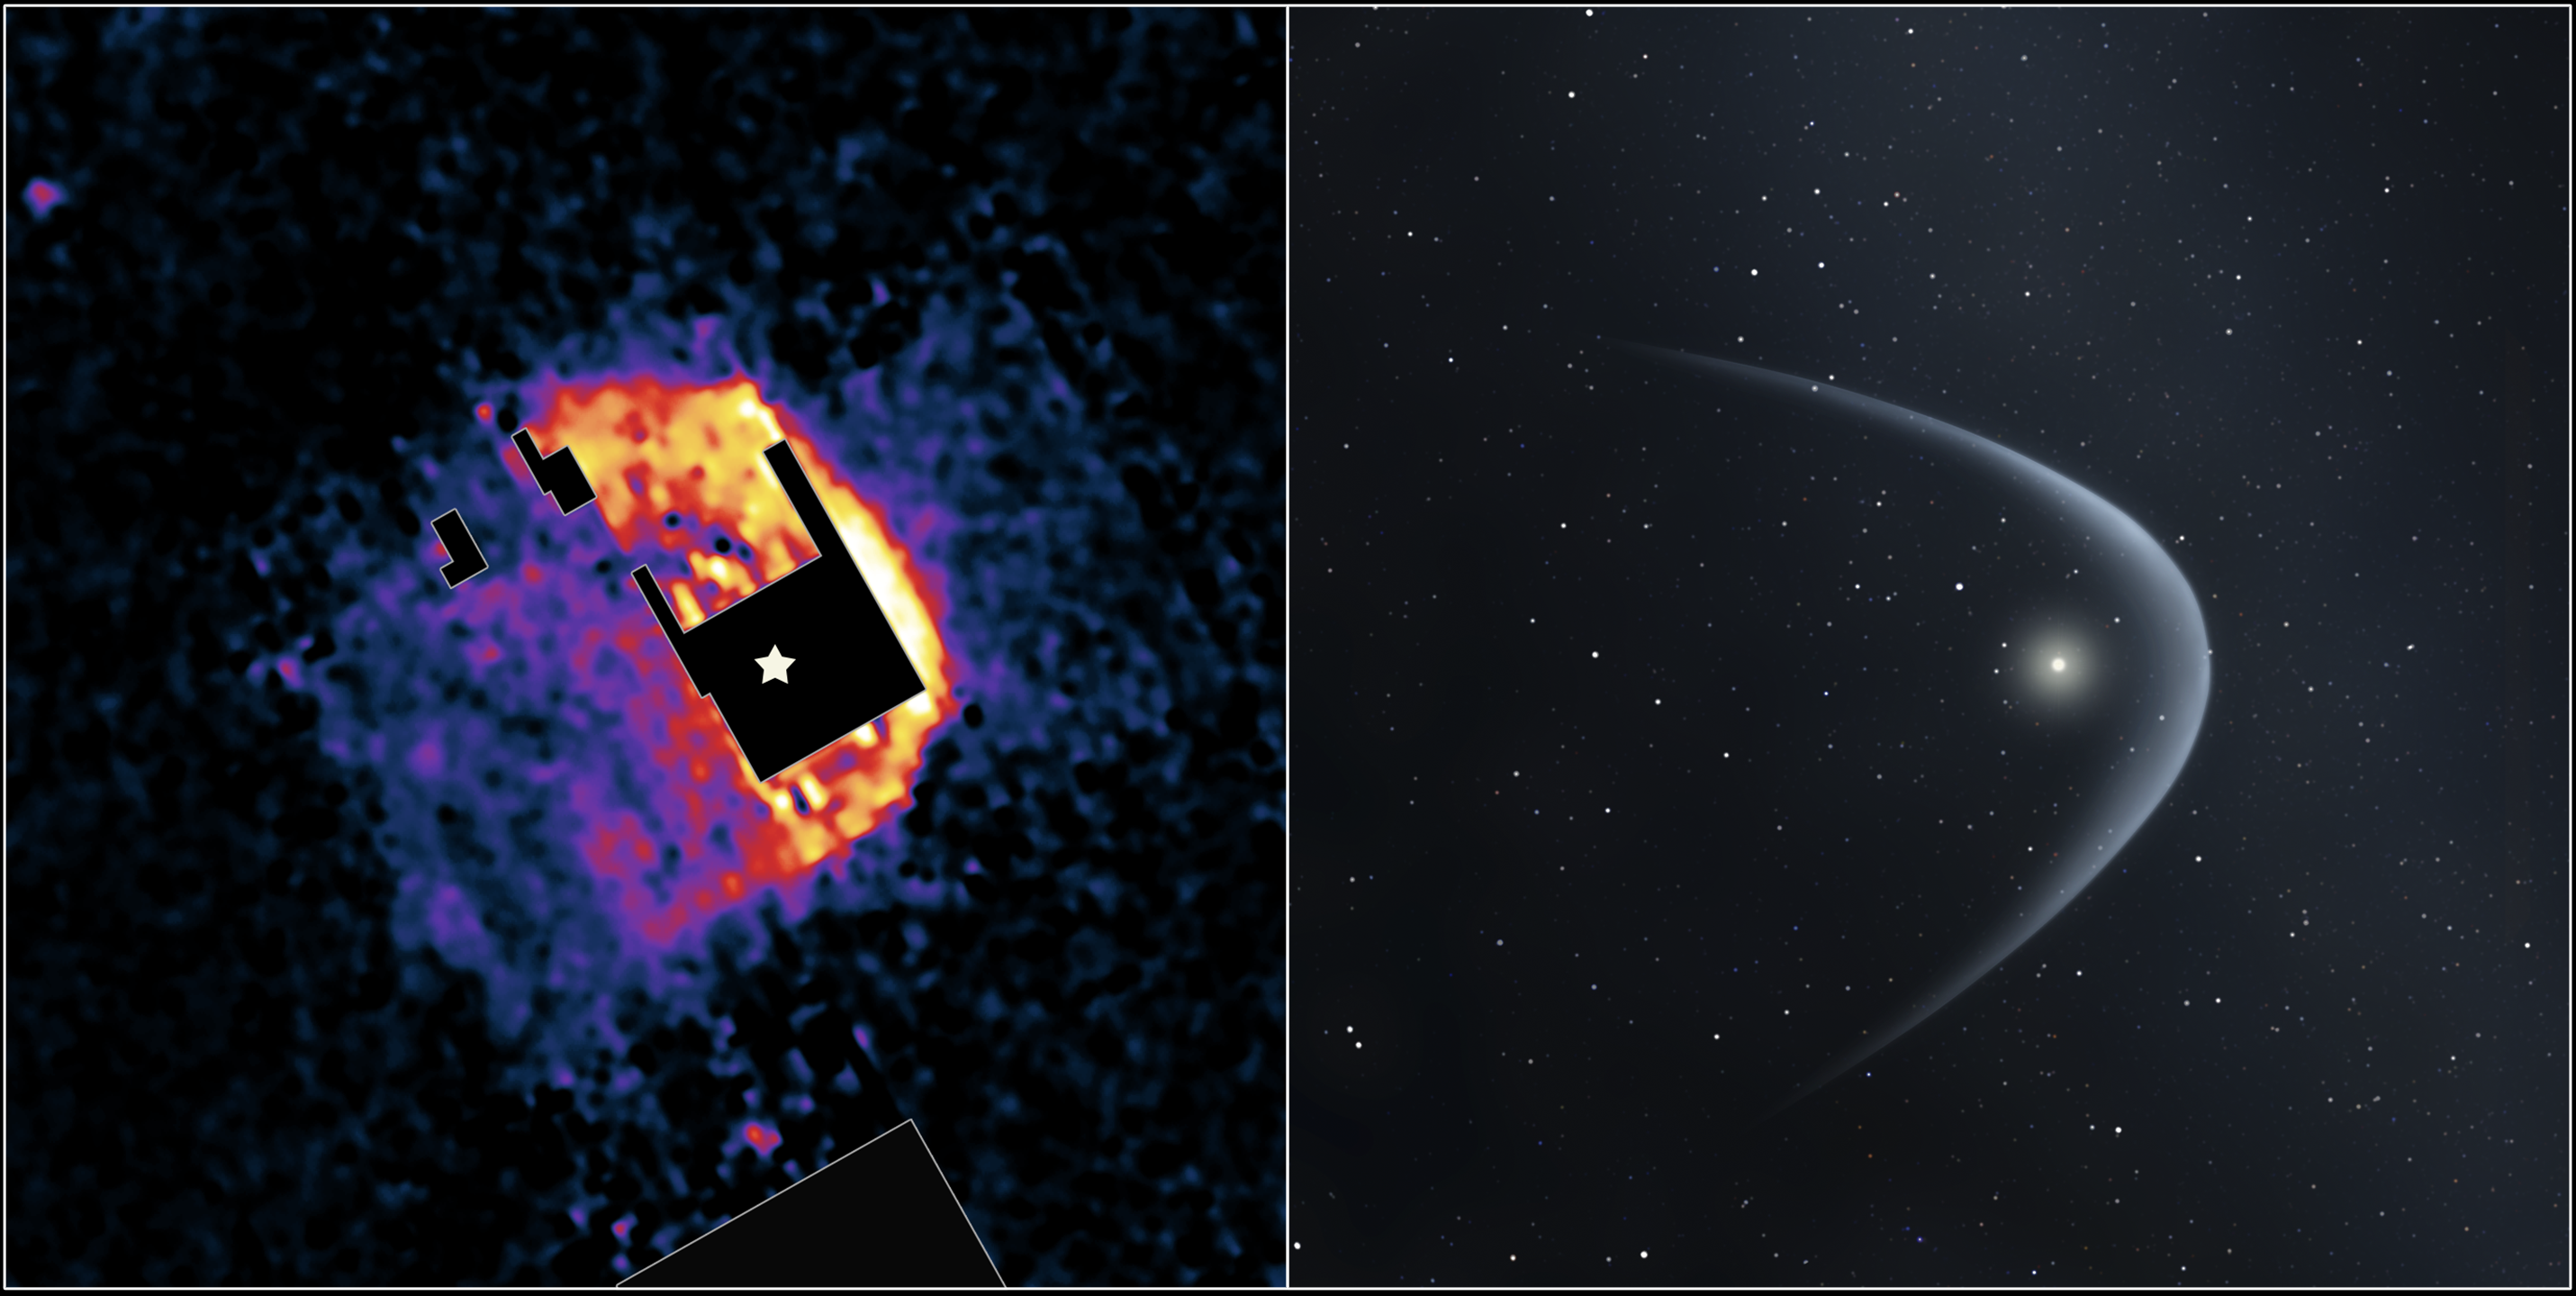

Red Giant Plunging Through Space

Poster Version

This image from NASA’s Spitzer Space Telescope (left panel) shows the “bow shock” of a dying star named R Hydrae, or R Hya, in the constellation Hydra.

Bow shocks are formed where the stellar wind from a star are pushed into a bow shape (illustration, right panel) as the star plunges through the gas and dust between stars. Our own Sun has a bow shock, but prior to this image one had never been observed around this particular class of red giant star.

R Hya moves through space at approximately 50 kilometers per second. As it does so, it discharges dust and gas into space. Because the star is relatively cool, that ejecta quickly assumes a solid state and collides with the interstellar medium. The resulting dusty nebula is invisible to the naked eye but can be detected using an infrared telescope.This bow shock is 16,295 astronomical units from the star to the apex and 6,188 astronomical units thick (an astronomical unit is the distance between the sun and Earth). The mass of the bow shock is about 400 times the mass of the Earth.

The false-color Spitzer image shows infrared emissions at 70 microns. Brighter colors represent greater intensities of infrared light at that wavelength. The location of the star itself is drawn onto the picture in the black “unobserved” region in the center.

Credit: NASA/CXC/STScI/JPL-Caltech/UIUC/Univ. of Minn.